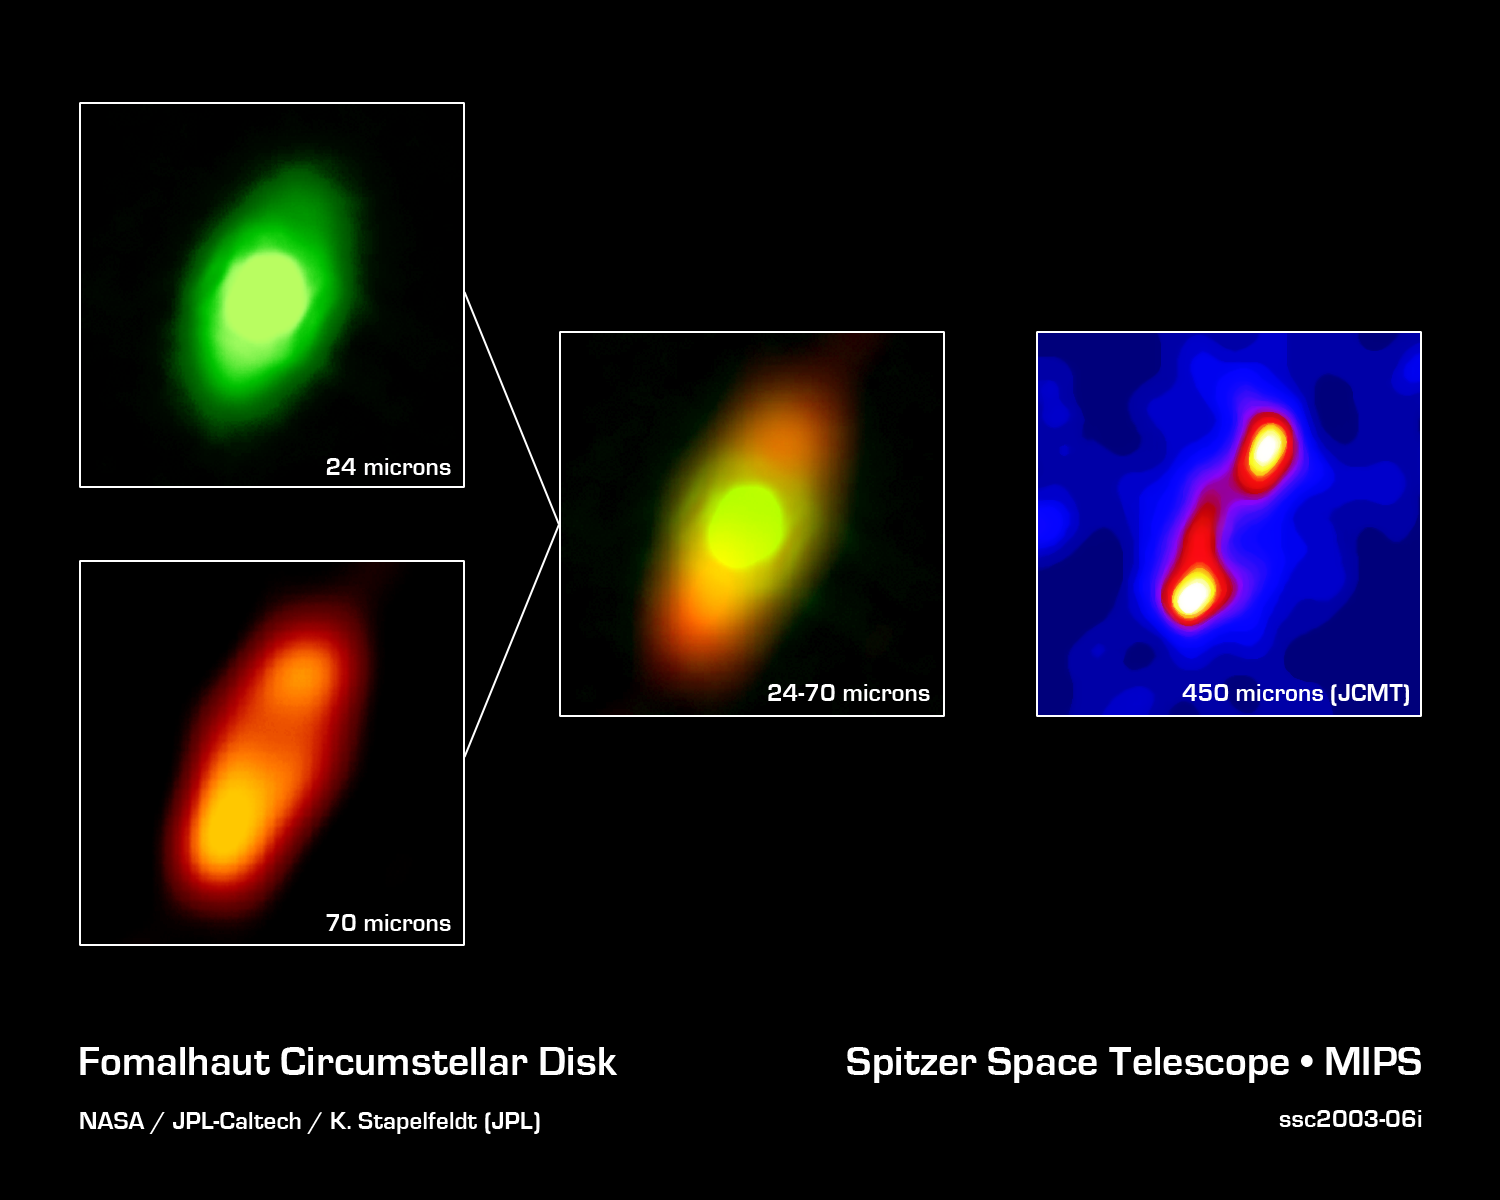

Fomalhaut Circumstellar Disk

The NASA Spitzer Space Telescope has obtained the first infrared images of the dust disc surrounding Fomalhaut, the 18th brightest star in the sky. Planets are believed to form from such a flattened disc-like cloud of gas and dust orbiting a star very early in its life. The Spitzer telescope was designed in part to study these circumstellar discs, where the dust particles are so cold that they radiate primarily at infrared wavelengths. Located in the constellation Piscis Austrinus, the parent star and its putative planetary system are found at a distance of 25 light-years.

Twenty years ago, the Infrared Astronomical Satellite, the first orbiting infrared telescope, detected much more infrared radiation coming from Fomalhaut than was expected for a normal star of this type. The dust is presumed to be debris left over from the formation of a planetary system. However, the satellite did not have adequate spatial resolution to image the dust directly. Subsequent measurements with sub-millimeter radio telescopes suggested that Fomalhaut is surrounded by a huge dust ring 370 astronomical units (an astronomical unit is the average distance between the Sun and Earth), or 34 billion miles (56 billion kilometers) in diameter. This corresponds to a size of nearly five times larger than our own solar system. Moreover, the sub-millimeter observations (far right image) revealed that the ring was inclined 20 degrees from an edge-on view.

The new images obtained with the multiband imaging photometer onboard Spitzer confirm this general picture, while revealing important new details of Fomalhaut's circumstellar dust. The 70-micron data (red) clearly shows an asymmetry in the dust distribution, with the southern lobe one-third brighter than the northern. Such an unbalanced structure could be produced by a collision between moderate-sized asteroids in the recent past (releasing a localized cloud of dust) or by the steering effects of ring particles by the gravitational influence of an unseen planet.

At 24 microns (green), the Spitzer image shows that the center of the ring is not empty. [Note that an image of a reference star was subtracted from the Fomalhaut image to reveal the faint disc emission.] Instead, the 'doughnut hole' is filled with warmer dust that extends inward to within at least 10 astronomical units of the parent star. This warm inner disc of dust occupies the region that is most likely to be occupied by planets and may be analogous to our solar system's 'zodiacal cloud' -- but with considerably more dust. One possible explanation for this warmer dust is that comets are being nudged out of the circumstellar ring by the gravitational influence of massive planets. These comets then loop in toward the central star, releasing dust particles just as comets do in our own solar system.

Credit: NASA/JPL-Caltech/K. Stapelfeldt (JPL), James Clerk Maxwell Telescope